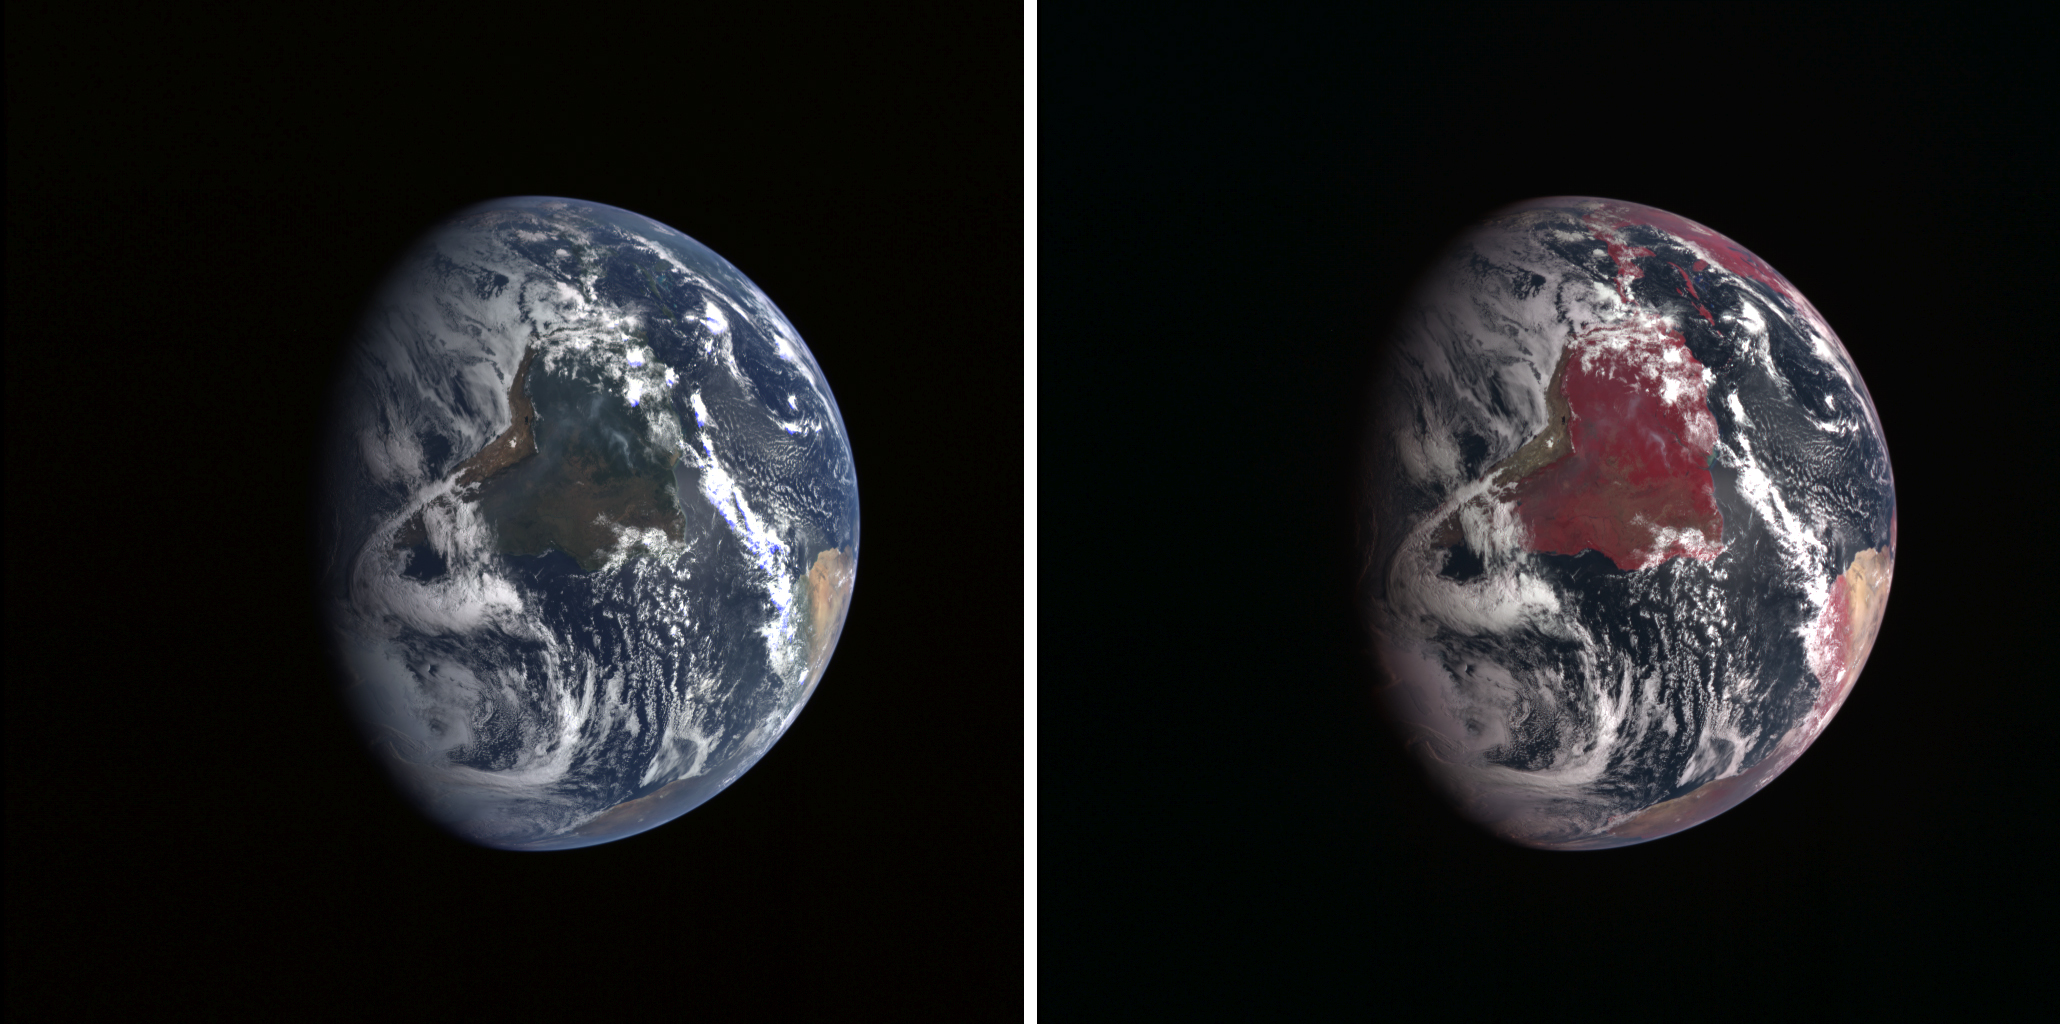

Twins Image

MESSENGER’s Earth flyby on Aug. 2, 2005, not only adjusted the spacecraft’s path to Mercury – the gravity assist maneuver allowed the spacecraft team to test several MESSENGER science instruments by observing its home planet.

The Mercury Dual Imaging System’s wide-angle camera passed with flying colors—several of them, actually—snapping a number of images across its full multispectral capability. The camera is designed to characterize minerals that may have formed in Mercury’s crust. Telescope measurements from Earth suggest that Mercury’s surface resembles the highlands on our moon: abundant feldspar (anorthite) with limited amounts of iron-rich minerals such as pyroxene and olivine. The MESSENGER team carefully picked 11 filters across visible and near-infrared wavelengths (400 to 1,100 nanometers) known to indicate these and other common silicate minerals.

This side-by-side look at Earth illustrates the value of multiple-wavelength imaging. The three-band composite at left is made from filters with peak sensitivities near 480 nm, 560 nm and 630 nm. These filters help distinguish materials with distinct visible color differences (ilmenite, volcanic glasses) but are also very close to the sensitivity of the human eye. (Natural color is somewhat subjective, so this combination of bands is “approximate” natural color.) The spacecraft was 63,950 miles (102,918 kilometers) above Earth when the images were taken.

The camera’s computer can mix red, green, and blue (RGB) light in various proportions to create a full spectrum of colors. Infrared images are visualized by substituting one of the RGB components. On the right, the red component is the 750 nm band and green and blue are formed from the 630 nm and the 560 nm bands. Despite the substitution of only one band, the results are dramatically different. Continental areas are mostly red due to the high reflectance of vegetation in the near-infrared. Short wavelength light (blue) is easily scattered in the Earth’s atmosphere, producing our blue skies, but also obscuring the surface from MESSENGER’s viewpoint. Infrared light is not easily scattered, so images of the Earth remain sharp. The red coloring in the center of the image is a reflection of the Brazilian rain forests and other vegetation in South America.

Once in orbit around Mercury, MESSENGER will map the entire surface in all eleven wavelengths—and at resolutions ten times better than seen in this view of Earth.

These images are from MESSENGER, a NASA Discovery mission to conduct the first orbital study of the innermost planet, Mercury. For information regarding the use of images, see the MESSENGER image use policy.

Credit: NASA/Johns Hopkins University Applied Physics Laboratory/Carnegie Institution of Washington